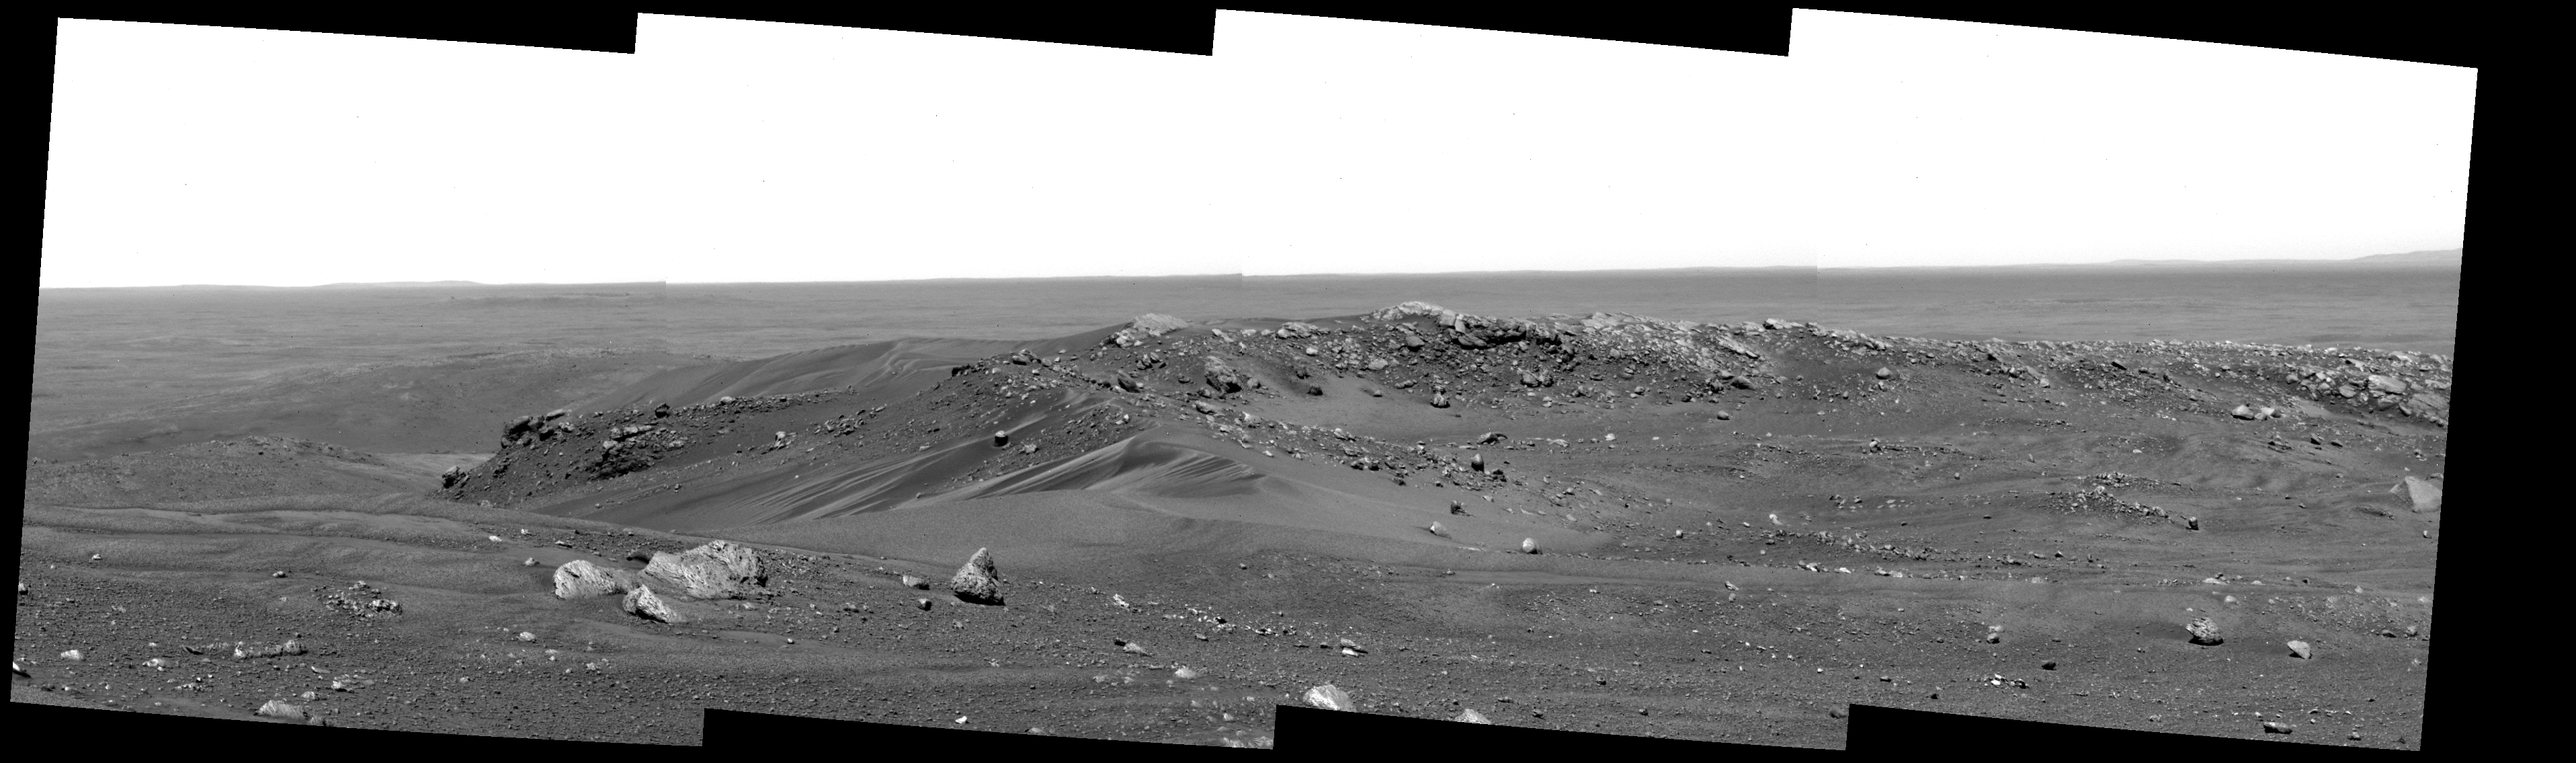

Sand-Strewn Summit of “Husband Hill” on Mars

Undulating bands of dark and light sand, sloping dunes, and scattered cobbles form an apron around a ridge of light-colored rock that stands in bold relief against distant plains, as viewed by NASA’s “Spirit” rover from the top of “Husband Hill” on Mars. “The view of the summit is spectacular where we are right now,” said geologist Larry Crumpler, with the New Mexico Museum of Natural History and Science, Albuquerque.

From here, Spirit is looking north-northeast en route to examining more of the local geology of the “Columbia Hills” in Gusev Crater. A few days after taking this picture, Spirit investigated the small, sinuous drifts on the left, located north-northeast of the rover’s position in this image. The last previous time Spirit examined a drift was on the rim of “Bonneville Crater” almost 500 martian days, or sols, ago, in March 2004.

The largest light-colored rock in the foreground is nicknamed “Whittaker.” The cliff beyond it and slightly to the left is nicknamed “Tenzing.” The highest rock on the ridge ahead has been dubbed “Hillary.” Science team members selected the nicknames in honor of the earliest climbers to scale Mount Everest on Earth. This view covers approximately 50 degrees of the compass from left to right. It is a mosaic assembled from frames Spirit took with the panoramic camera on sol 603 (Sept. 13, 2005). It was taken through a blue (430-nanometer) filter and is presented as a cylindrical projection.

Credit: NASA/JPL-Caltech/Cornell/NMMNH